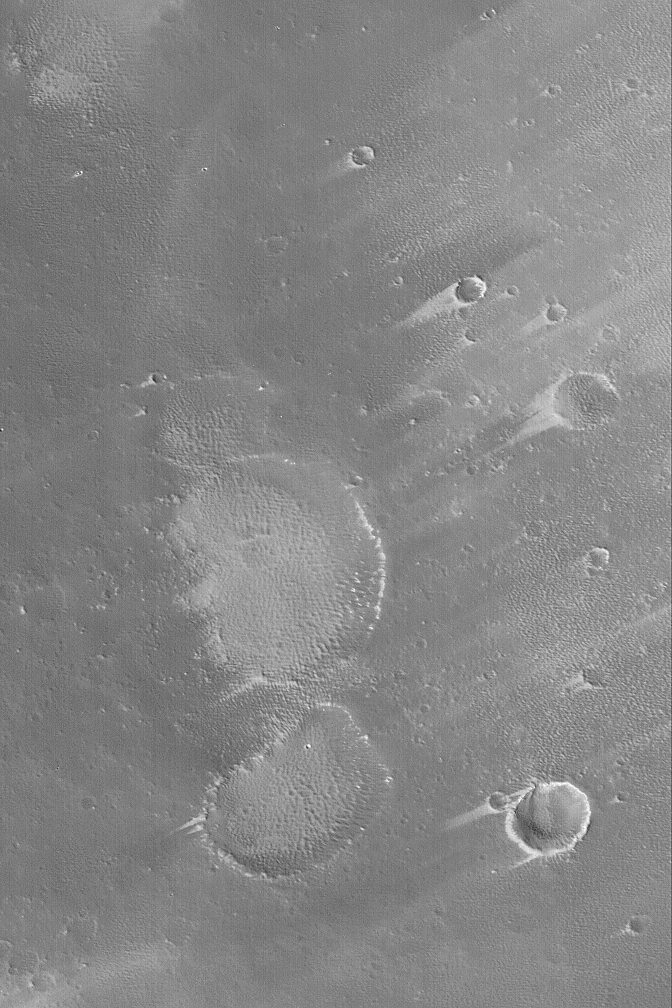

Pavonis Wind Streaks

MGS MOC Release No. MOC2-512, 13 October 2003

This Mars Global Surveyor (MGS) Mars Orbiter Camera (MOC) picture shows wind tails and streaks formed in fine sediment that mantles the upper southwest slopes of the equatorial volcano, Pavonis Mons. On the large martian volcanoes, winds tend to blow downslope. The streaks shown here are evidence of the powerful ability for the thin atmosphere over the martian volcanoes to transport sediment. This picture is located near 0.1°N, 113.8°W, and covers an area 3 km (1.9 mi) wide. The image is illuminated by sunlight from the lower left.

Credit: NASA/JPL/Malin Space Science Systems